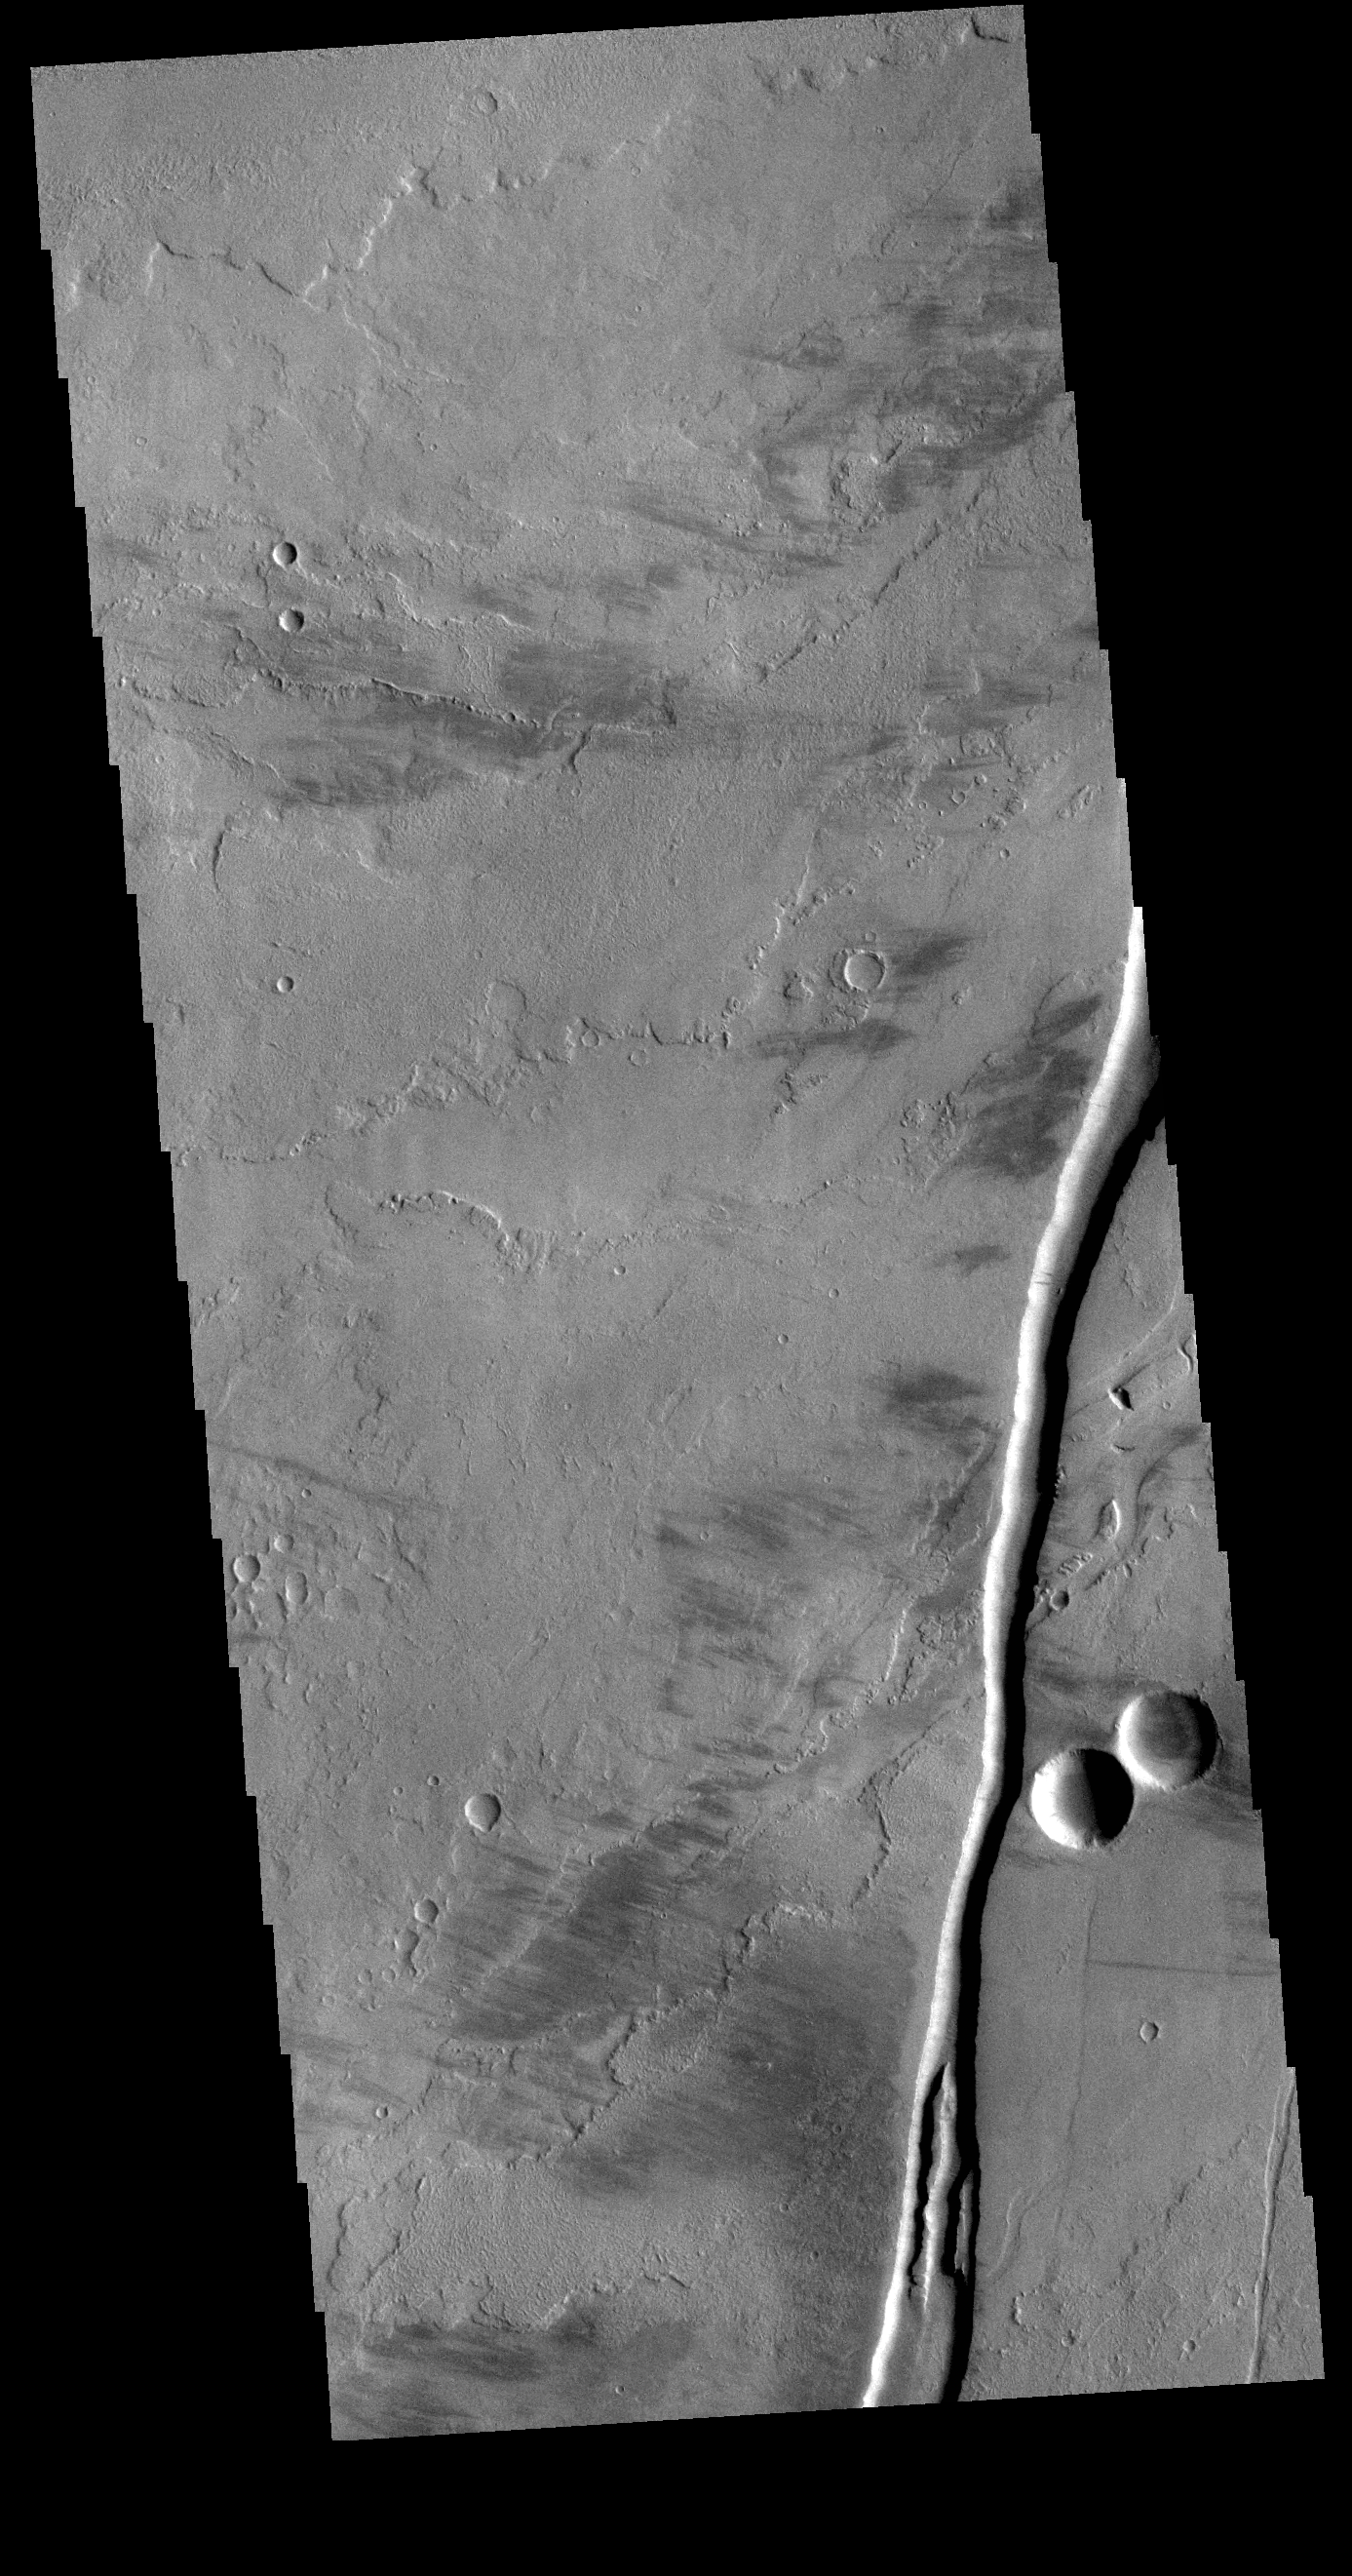

Olympica Fossae

The linear channel in the bottom half of this VIS image is part of Olympica Fossae. Olympica Fossae is a complex channel form located on the Tharsis plains between Alba Mons and Olympus Mons. It was most likely created by volcanic flows, but was probably also affected by the formation of graben in the region. Graben are formed by the down-drop of material between paired faults. The collapse of the Alba Mons volcano resulted in a huge region of graben.

Credit: NASA/JPL-Caltech/ASU